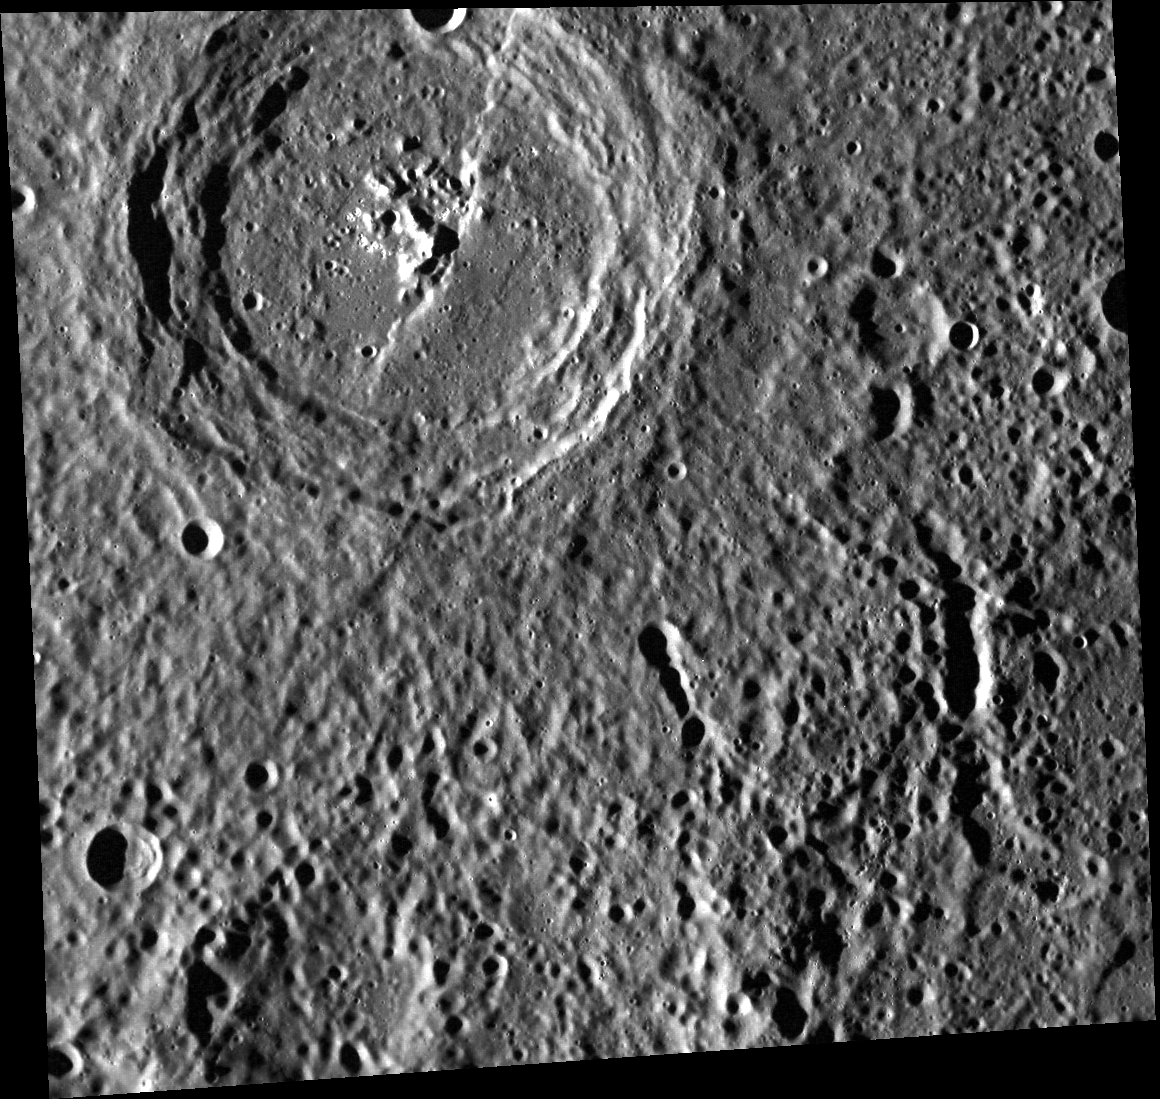

An Appointment with Mr. Yeats

This image is dominated by the 92-km diameter crater Yeats, named for William Butler Yeats. Yeats the man was an Irish poet and dramatist (winner of the Nobel Prize for Literature in 1923) who lived from 1865 to 1939. Yeats the crater exhibits radially textured ejecta, wall terraces, and bright central peaks. A lobate scarp crosses the floor from the 1 o’clock to 7 o’clock position.

This image was acquired as part of MDIS’s high-resolution surface morphology base map. The surface morphology base map will cover more than 90% of Mercury’s surface with an average resolution of 250 meters/pixel (0.16 miles/pixel or 820 feet/pixel). Images acquired for the surface morphology base map typically have off-vertical Sun angles (i.e., high incidence angles) and visible shadows so as to reveal clearly the topographic form of geologic features.

The MESSENGER spacecraft is the first ever to orbit the planet Mercury, and the spacecraft’s seven scientific instruments and radio science investigation are unraveling the history and evolution of the Solar System’s innermost planet. Visit the Why Mercury? section of this website to learn more about the key science questions that the MESSENGER mission is addressing. During the one-year primary mission, MDIS is scheduled to acquire more than 75,000 images in support of MESSENGER’s science goals.

Date acquired: May 05, 2011
Image Mission Elapsed Time (MET): 213113264
Image ID: 216718
Instrument: Wide Angle Camera (WAC) of the Mercury Dual Imaging System (MDIS)
WAC filter: 7 (748 nanometers)
Center Latitude: 8.25°
Center Longitude: 325.8° E
Resolution: 172 meters/pixel
Scale: Yeats is about 92 kilometers in diameter
Incidence Angle: 77.6°
Emission Angle: 18.7°
Phase Angle: 96.3

These images are from MESSENGER, a NASA Discovery mission to conduct the first orbital study of the innermost planet, Mercury. For information regarding the use of images, see the MESSENGER image use policy.

Credit: NASA/Johns Hopkins University Applied Physics Laboratory/Carnegie Institution of Washington